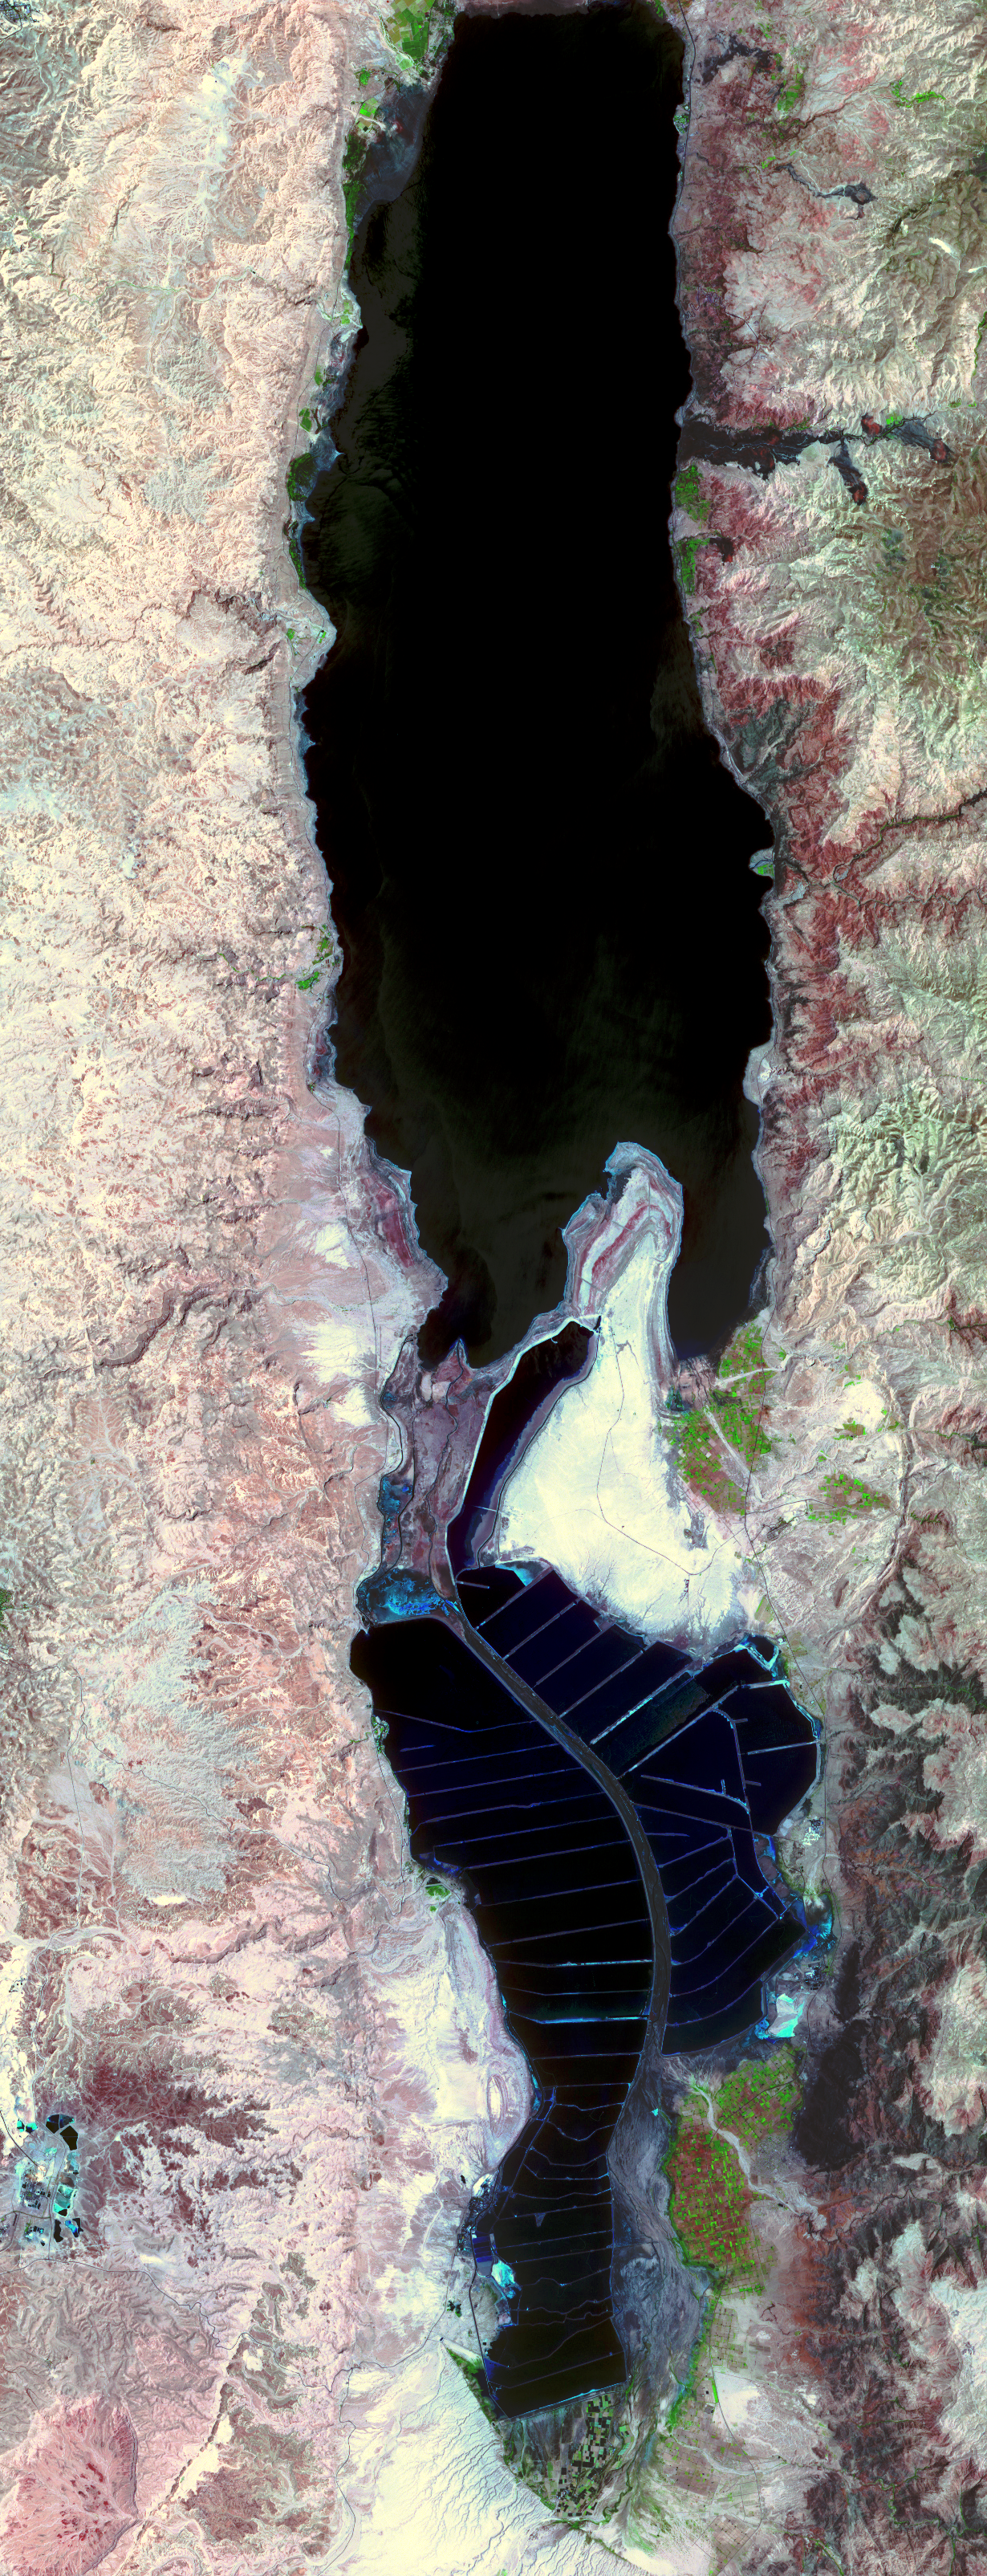

The Dead Sea

The Dead Sea is the lowest point on Earth at 418 meters below sea level, and also one of the saltiest bodies of water on Earth with a salinity of about 300 parts-per-thousand (nine times greater than ocean salinity). It is located on the border between Jordan and Israel, and is fed by the Jordan River. The Dead Sea is located in the Dead Sea Rift, formed as a result of the Arabian tectonic plate moving northward away from the African Plate. The mineral content of the Dead Sea is significantly different from that of ocean water, consisting of approximately 53% magnesium chloride, 37% potassium chloride and 8% sodium chloride. In the early part of the 20th century, the Dead Sea began to attract interest from chemists who deduced that the Sea was a natural deposit of potash and bromine. From the Dead Sea brine, Israel and Jordan produce 3.8 million tons potash, 200,000 tons elemental bromine, 45,000 tons caustic soda, 25,000 tons magnesium metal, and sodium chloride. Both countries use extensive salt evaporation pans that have essentially diked the entire southern end of the Dead Sea.

With its 14 spectral bands from the visible to the thermal infrared wavelength region, and its high spatial resolution of 15 to 90 meters (about 50 to 300 feet), ASTER images Earth to map and monitor the changing surface of our planet.

ASTER is one of five Earth-observing instruments launched December 18, 1999, on NASA’s Terra satellite. The instrument was built by Japan’s Ministry of Economy, Trade and Industry. A joint U.S./Japan science team is responsible for validation and calibration of the instrument and the data products.

The broad spectral coverage and high spectral resolution of ASTER provides scientists in numerous disciplines with critical information for surface mapping, and monitoring of dynamic conditions and temporal change. Example applications are: monitoring glacial advances and retreats; monitoring potentially active volcanoes; identifying crop stress; determining cloud morphology and physical properties; wetlands evaluation; thermal pollution monitoring; coral reef degradation; surface temperature mapping of soils and geology; and measuring surface heat balance.

The U.S. science team is located at NASA’s Jet Propulsion Laboratory, Pasadena, Calif. The Terra mission is part of NASA’s Science Mission Directorate.

Size: 18.5 by 48.1 kilometers (11.5 by 29.8 miles)
Location: 31.4 degrees North latitude, 35.4 degrees East longitude
Orientation: North at top
Image Data: ASTER bands 3, 2, and 1
Original Data Resolution: 15 meters (49.2 feet)
Dates Acquired: May 3, 2005

Credit: NASA/GSFC/METI/ERSDAC/JAROS, and U.S./Japan ASTER Science Team